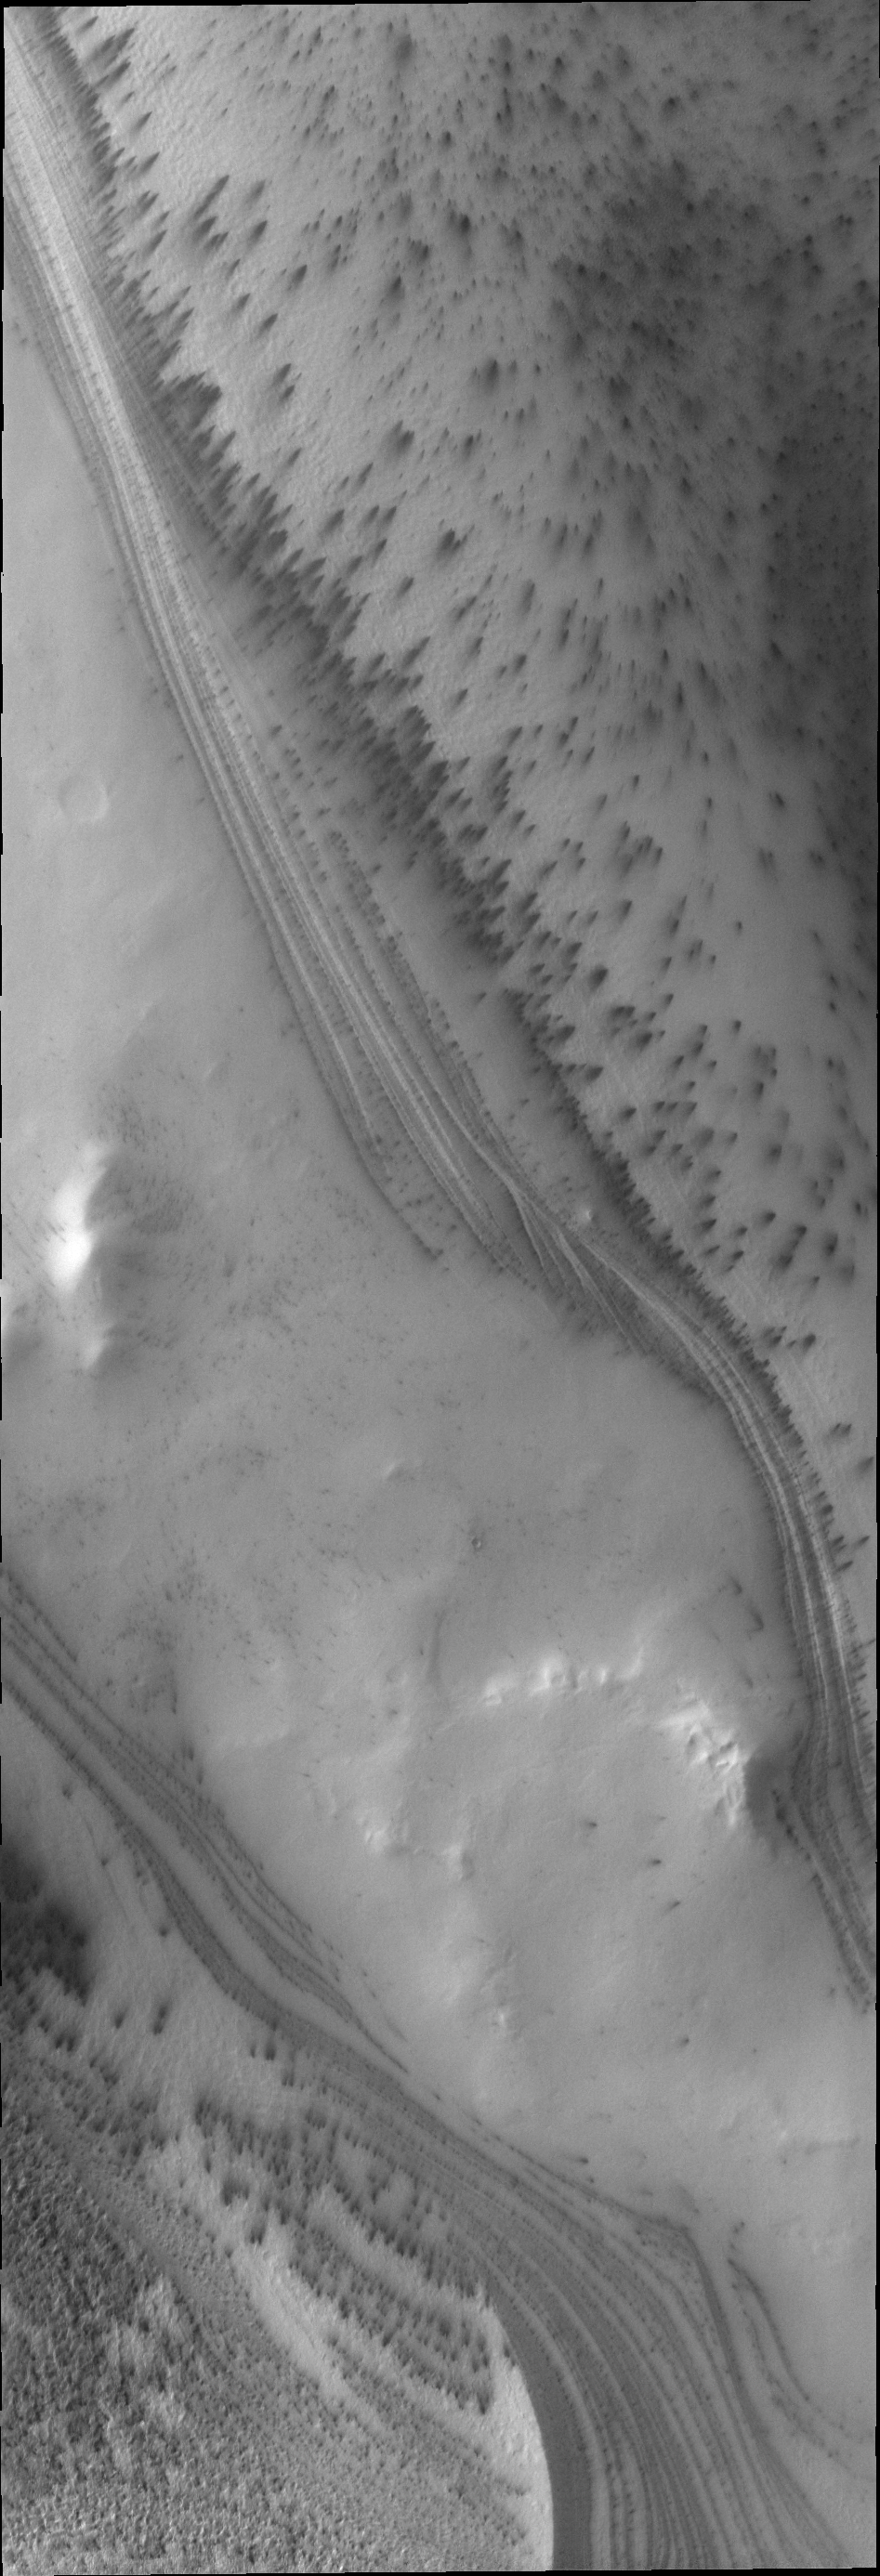

South Polar Layers

The south polar cap of Mars is comprised of alternating layers of ice and dust. The darker dust layers help show the layering, especially on steep slopes.

Credit: NASA/JPL/ASU